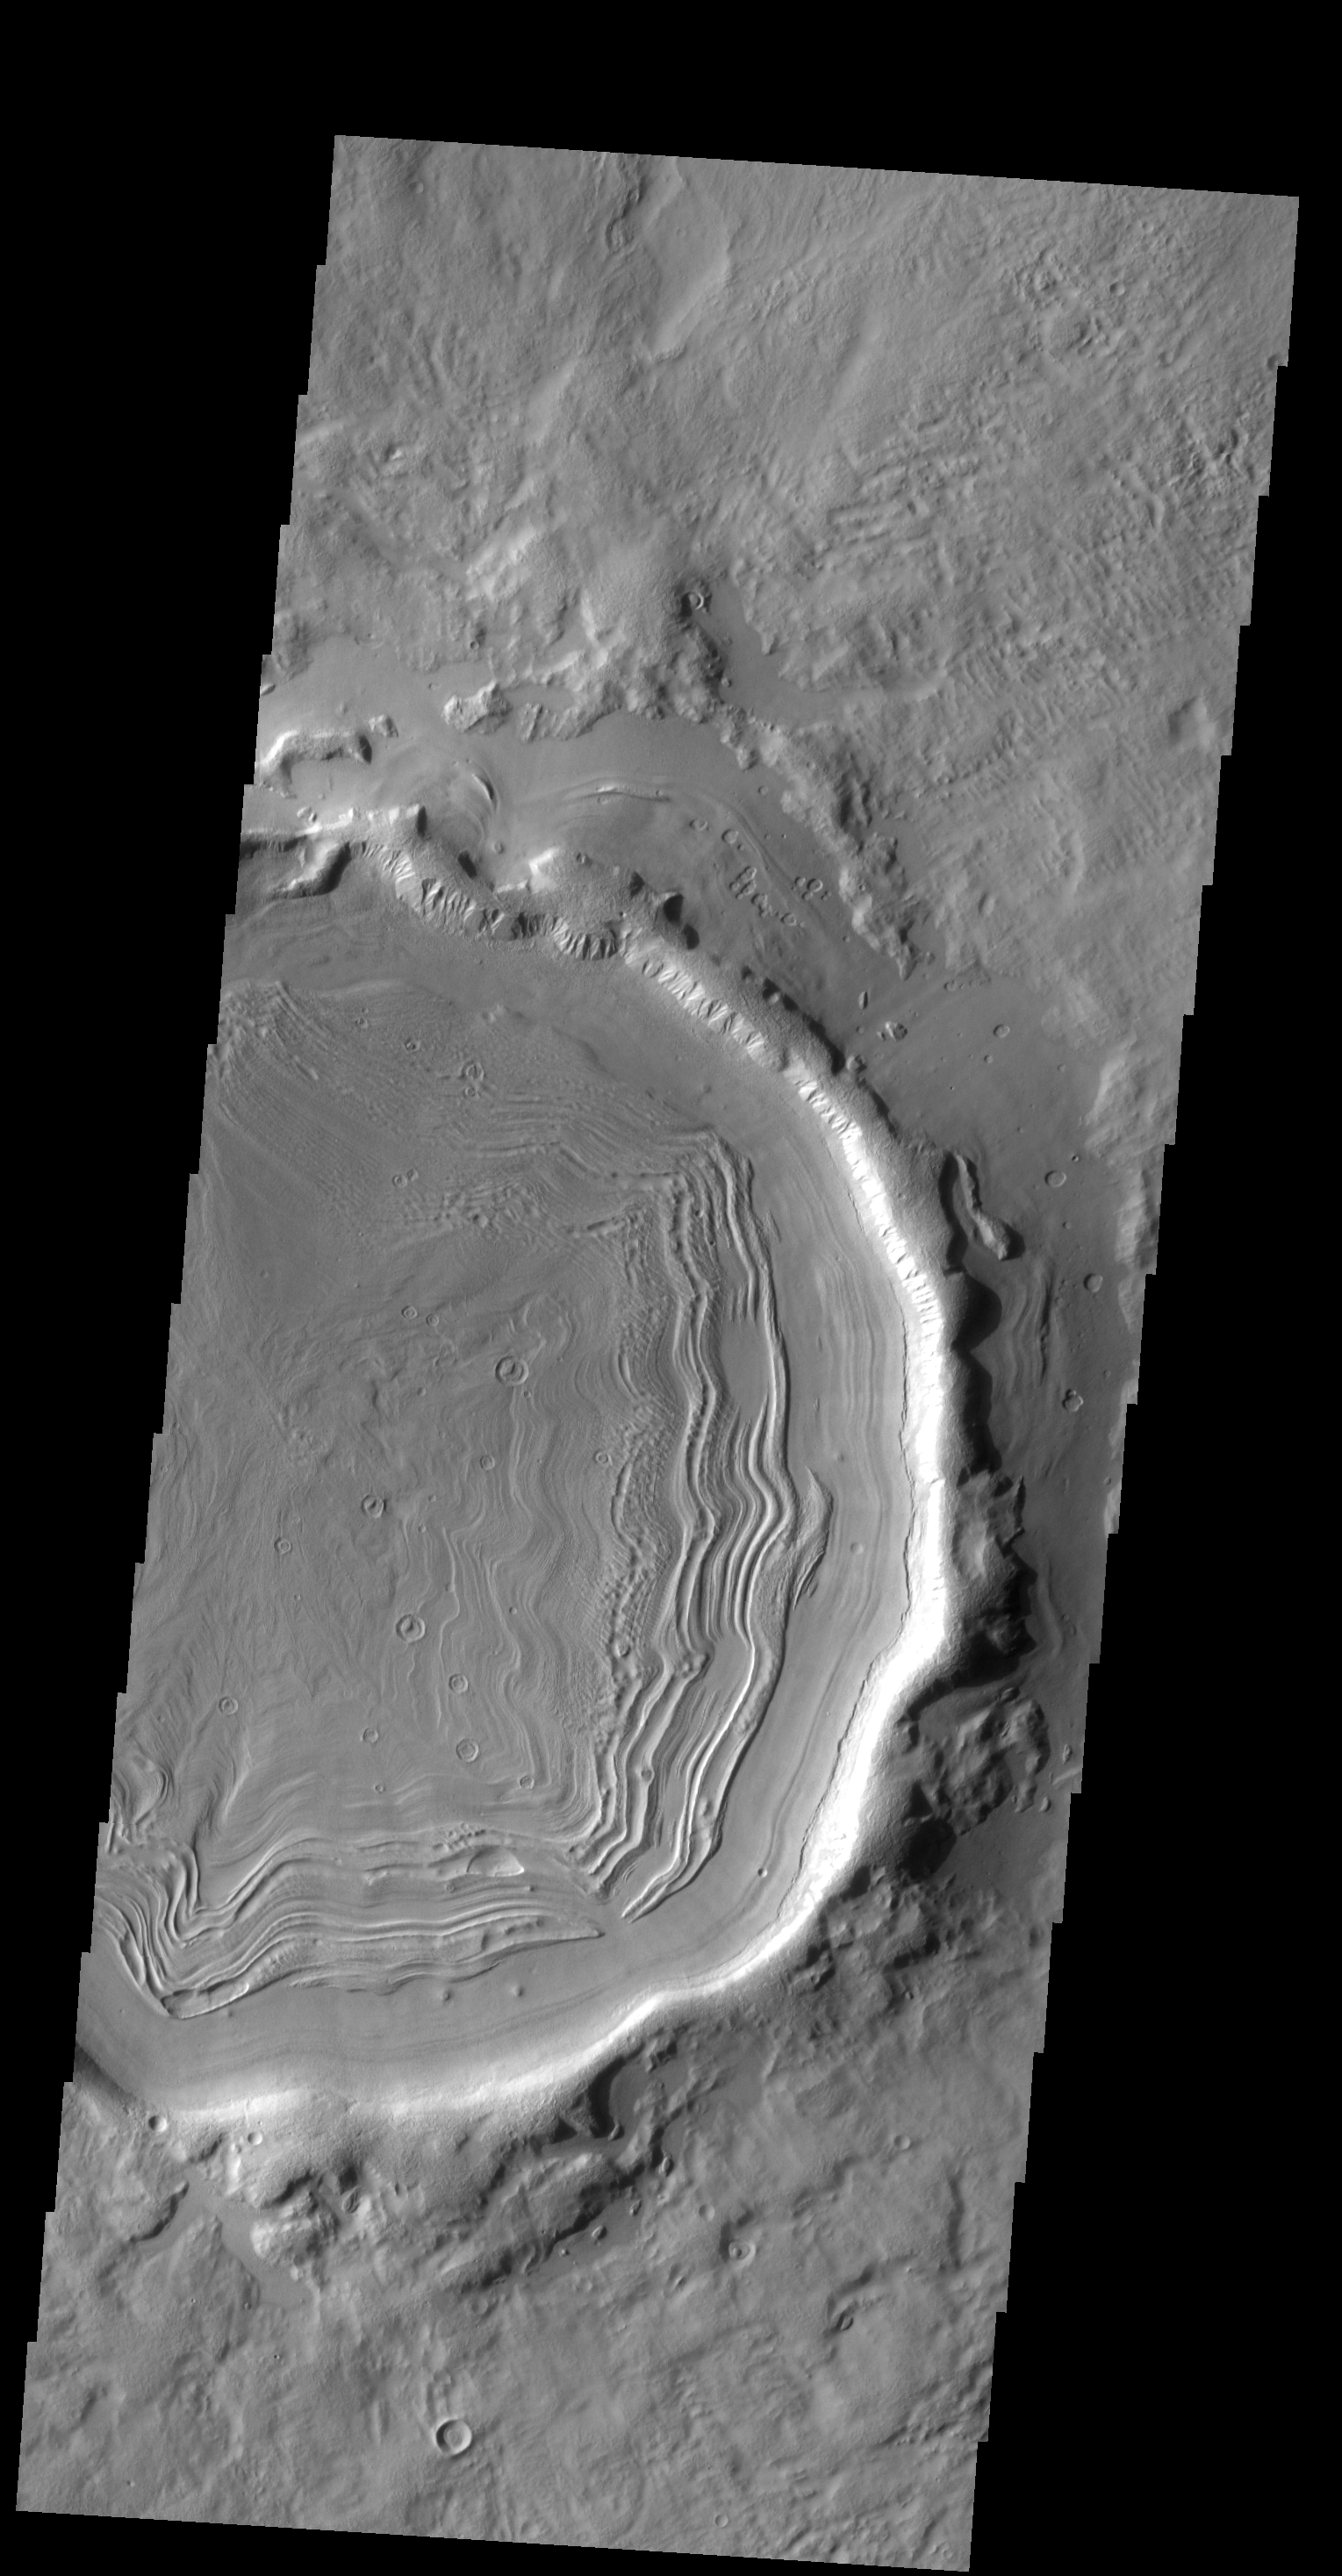

Crater Fill

This unnamed crater in this VIS image is located on the margin between Terra Sabaea and Utopia Planitia and is filled with material with a grooved surface. The grooves parallel the crater rim and may indicate that the material is flowing away from the rim. The flow is probably supported by volitiles (like ice) within the fill material.

Credit: NASA/JPL-Caltech/ASU